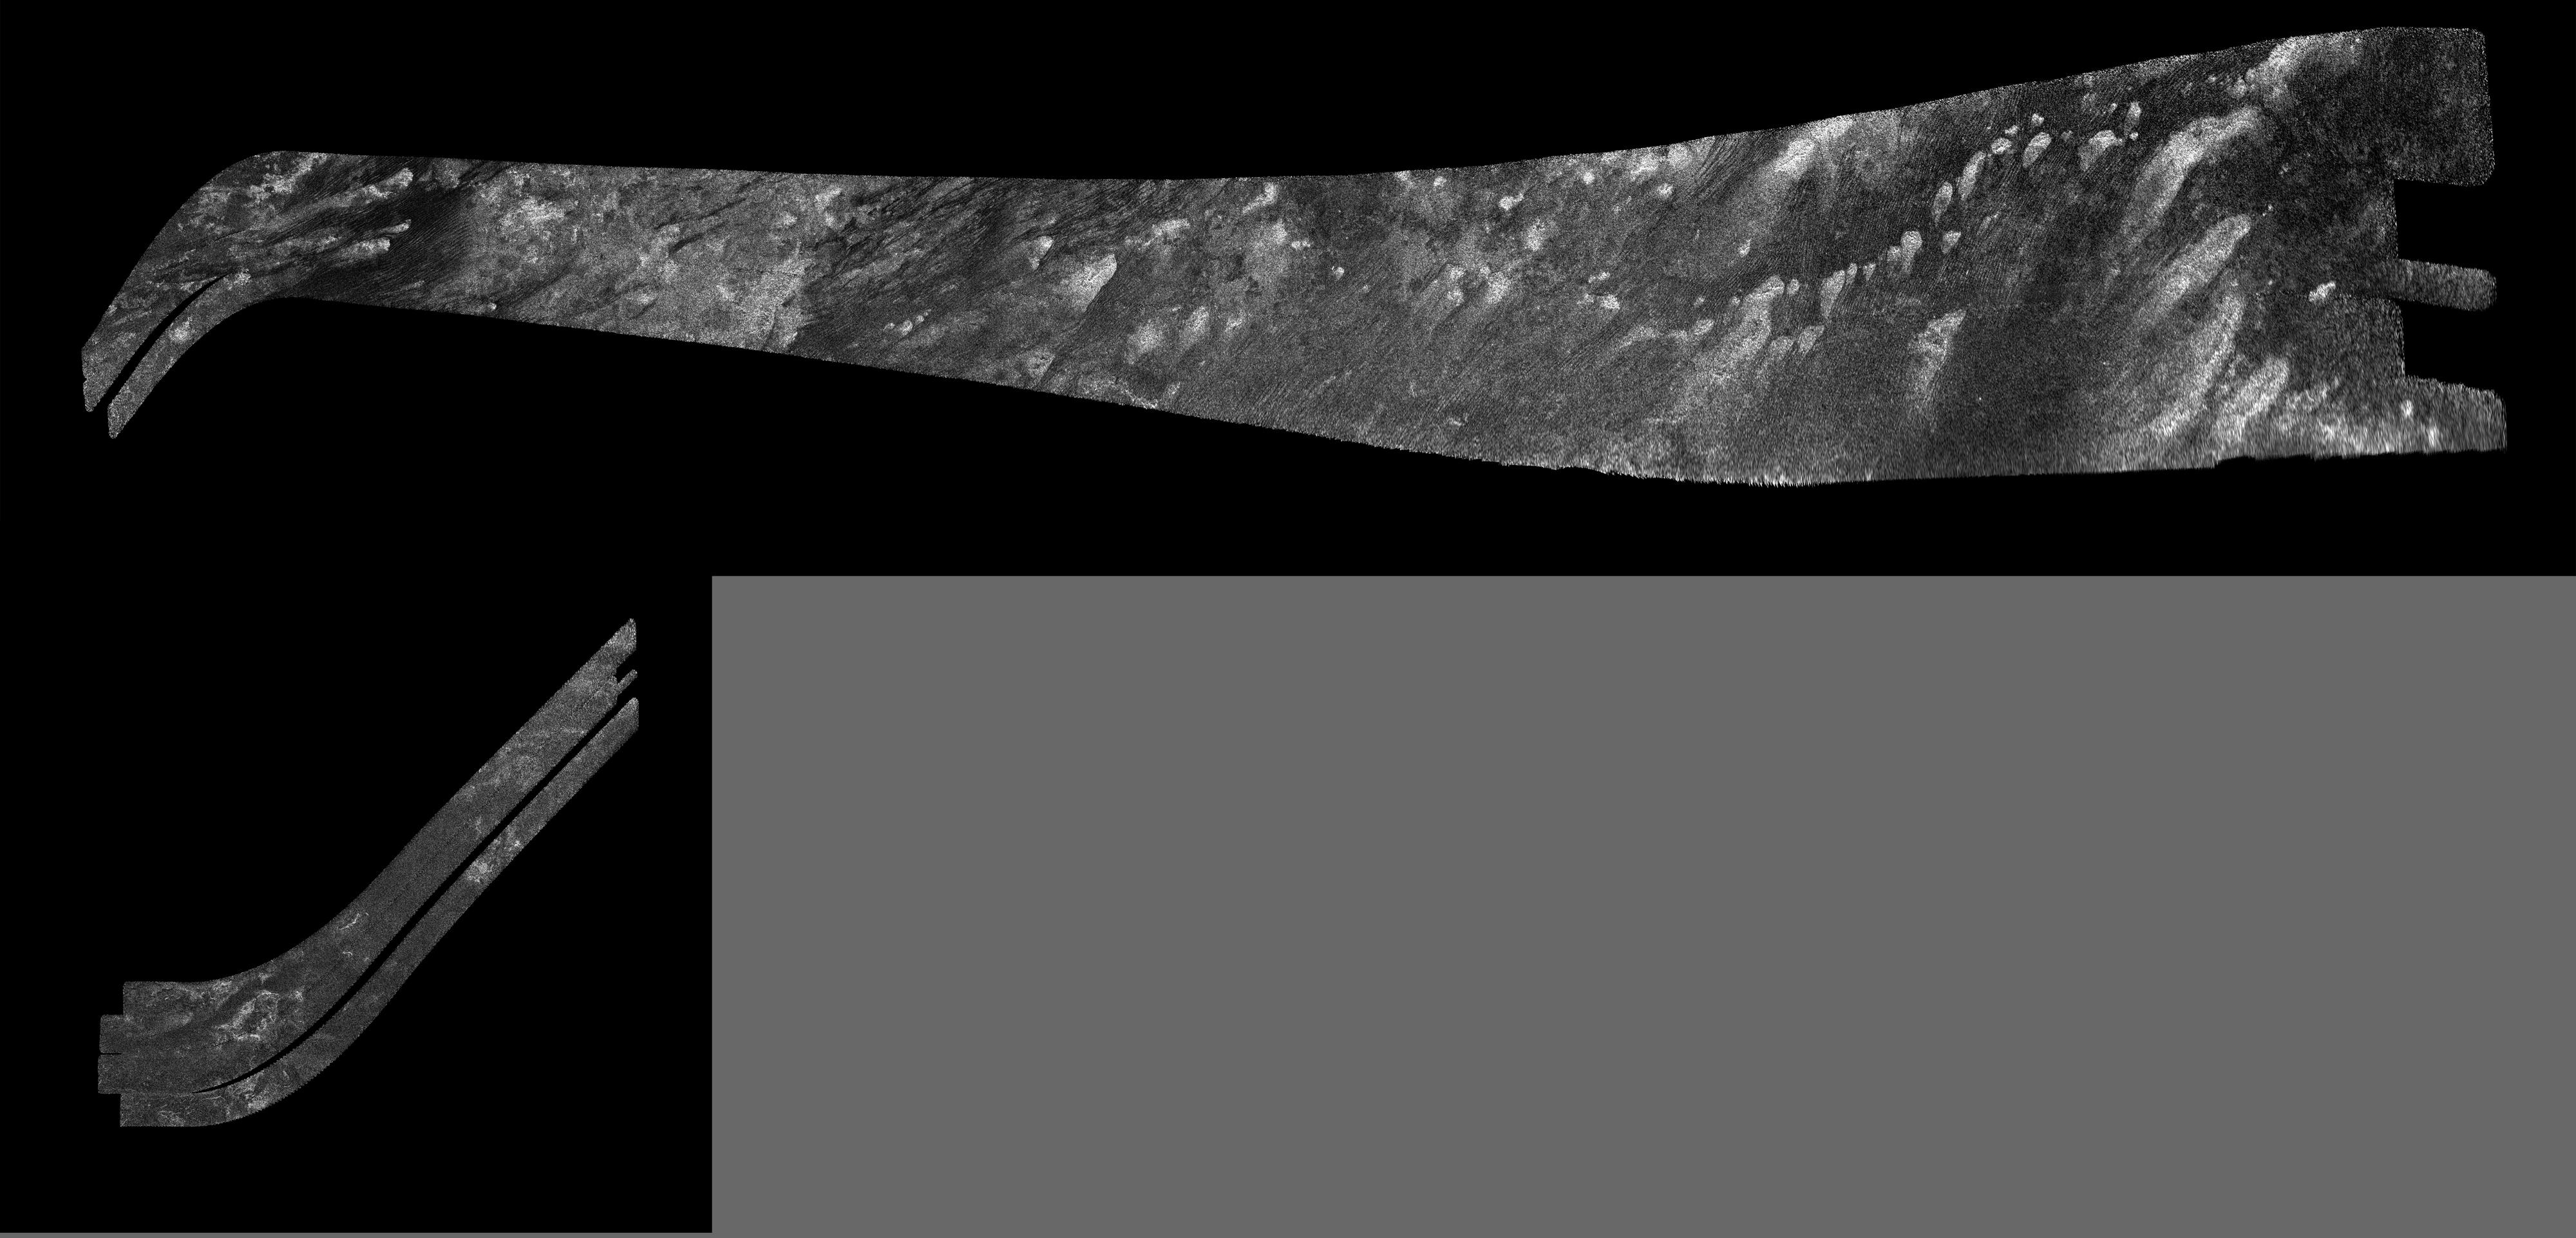

Titan Radar Swath (T-41 Flyby – Feb. 22, 2008)

These images were obtained by NASA’s Cassini radar instrument during a flyby on Feb. 22, 2008. Hotei Arcus, mid-latitude terrain south of Xanadu.

The radar antenna was pointing toward Titan at an altitude of 1,000 kilometers (621 miles) during the closest approach.

The Cassini-Huygens mission is a cooperative project of NASA, the European Space Agency and the Italian Space Agency. The Jet Propulsion Laboratory, a division of the California Institute of Technology in Pasadena, manages the mission for NASA’s Science Mission Directorate. The Cassini orbiter was designed, developed and assembled at JPL. The radar instrument was built by JPL and the Italian Space Agency, working with team members from the United States and several European countries.

Credit: NASA/JPL-Caltech/ASI